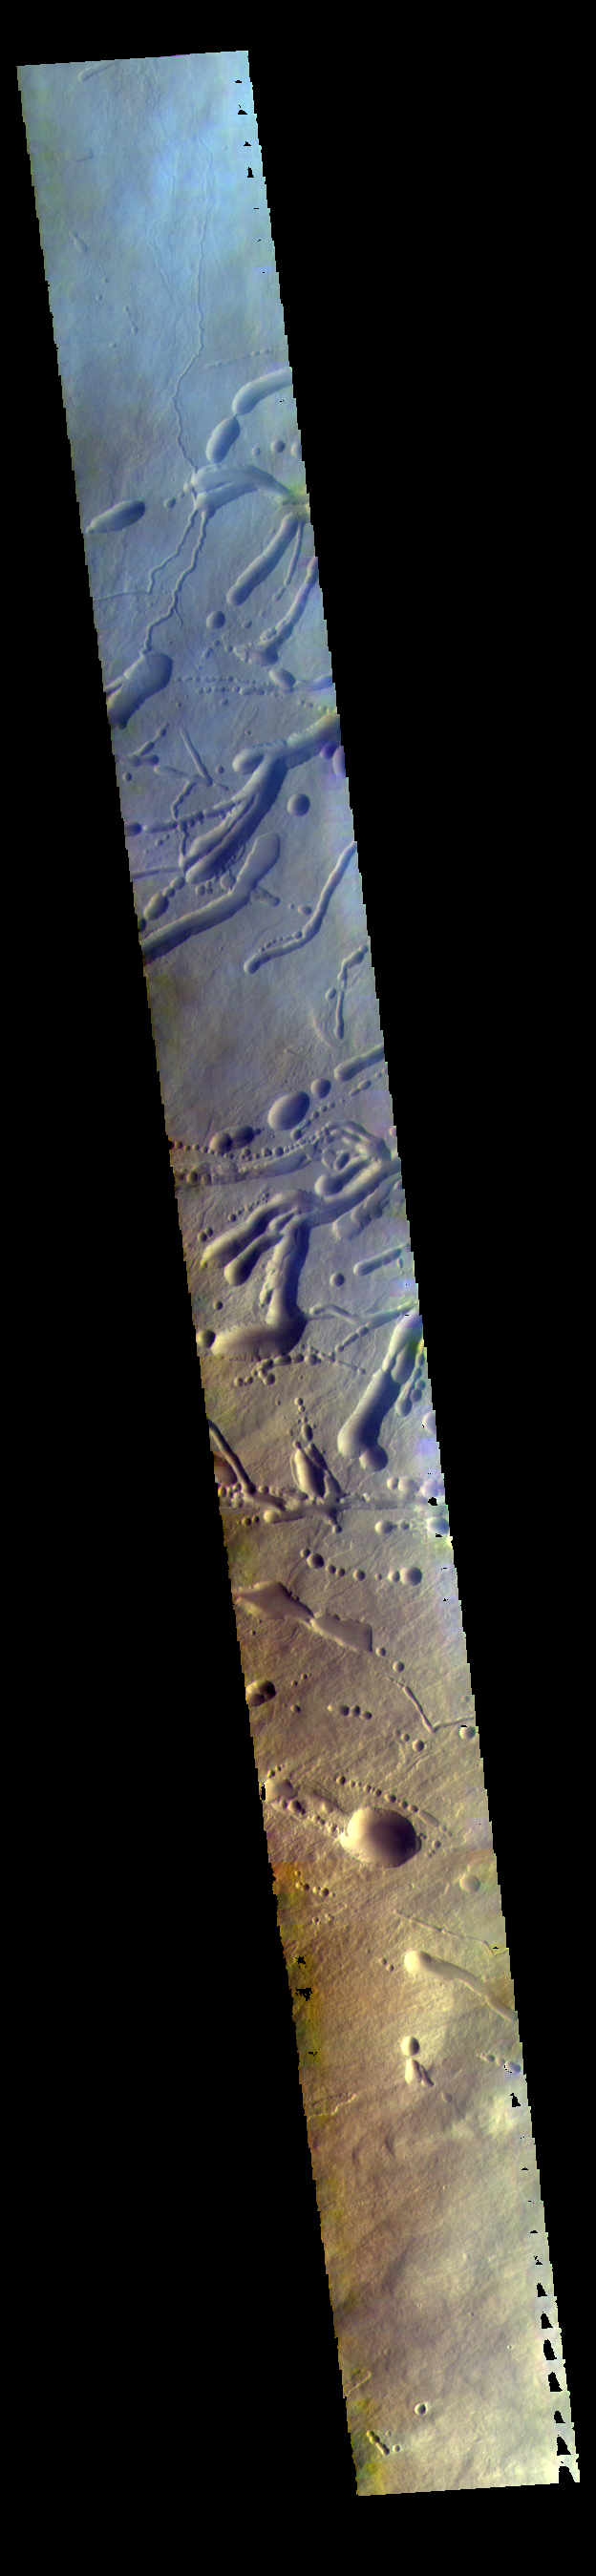

False Color Ascraeus Mons

Today’s VIS image is a false color image of part of the northern flank of Ascreaus Mons. The bluish section at the top of the image may indicate an atmospheric haze.

Credit: NASA/JPL-Caltech/ASU